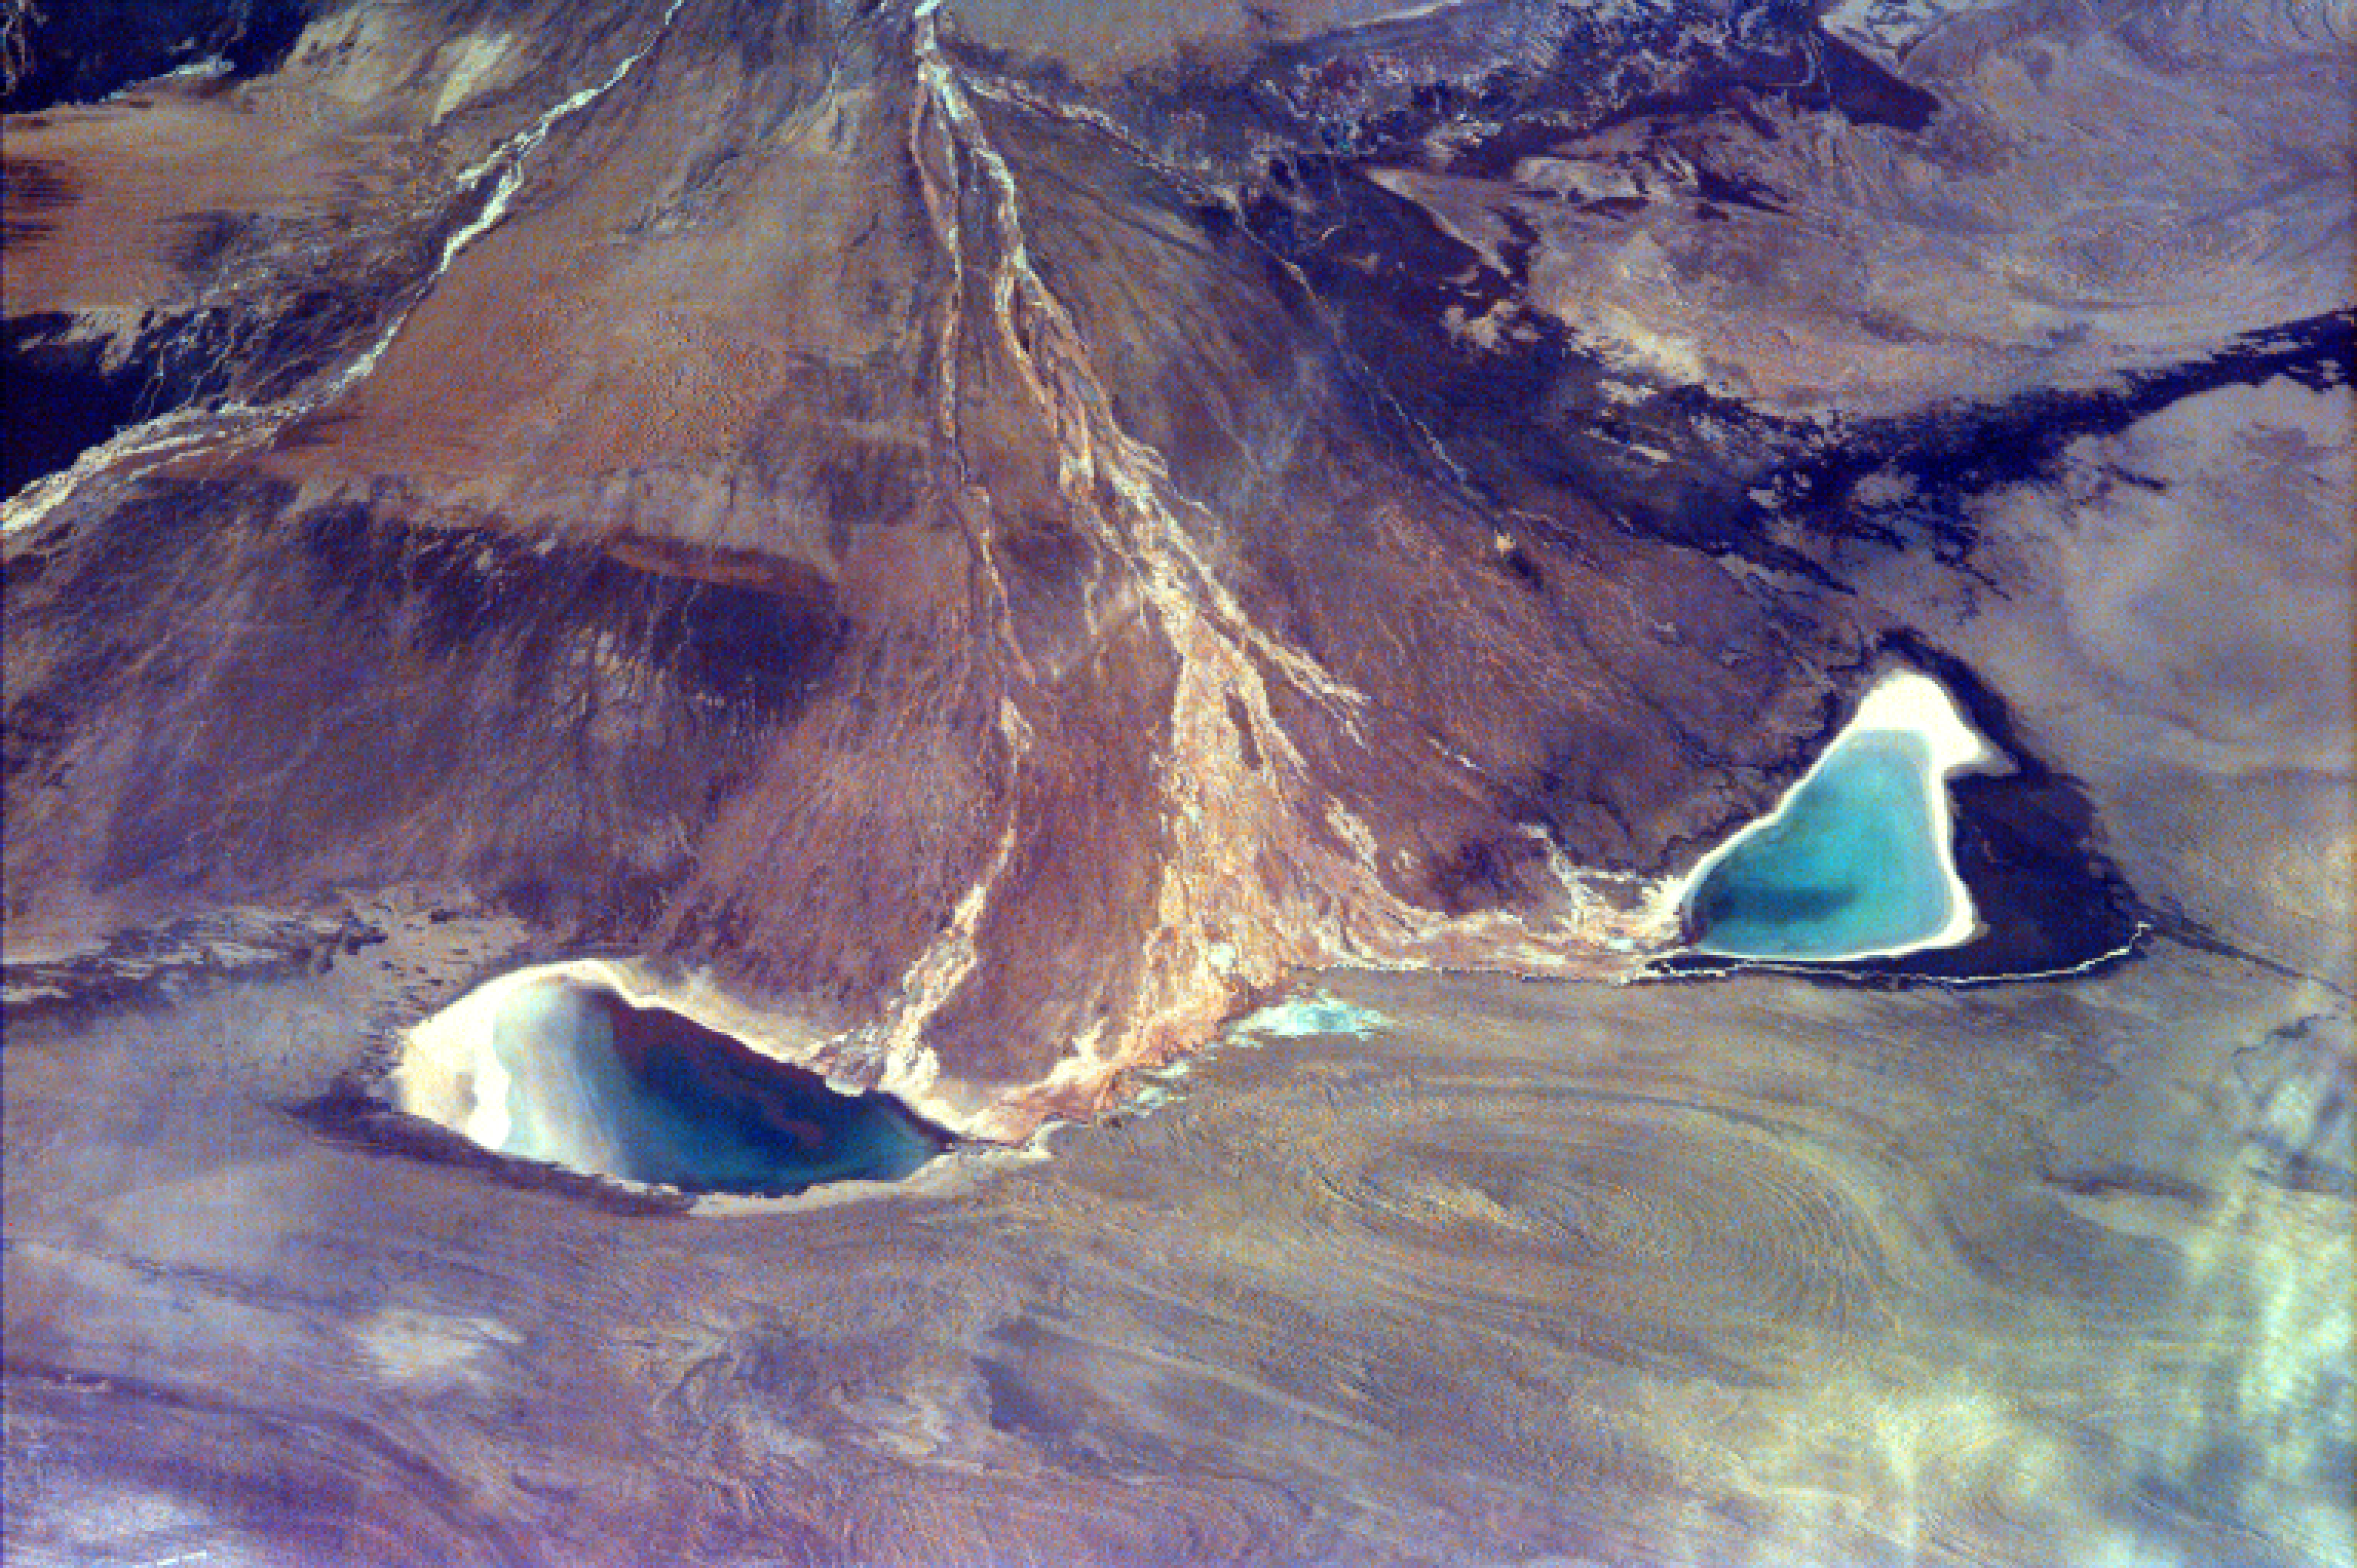

Alluvial fan in China

This image captures the beauty of a major alluvial fan in Tsinghai, a province of China. Tsinghai is located in Northwestern China and its lands are characterized by the high elevation of the Tibetan Plateau. The average elevation is 13,000 ft (4,000 m), but the region visible in the picture is in the Tsaidam Basin, a low-lying area whose lowest point is at an elevation of 8,700 ft. When a highland river flows into an area with a lower elevation, the river’s flow causes erosion of sediments from the higher area to the lower area. As this process continues, sediments of earth are deposited in the lower area and a fan-shaped deposit of sediments is formed, with the smallest part of the fan at the high-elevation river inlet. The resulting geographical feature is called an alluvial fan. Here, the inlet river Xi Taijnar He has formed an alluvial fan as its waters flow north into a lower elevation. The build-up of sediment deposits has caused the river to split into several segments that fan out to the northwest and northeast. This splitting up of the river has led to the formation of two major lakes at the edges of the alluvial fan: Xi Taijnar Hu, and Dong Taijnar Hu. Up until the 1940’s, the Tsaidam basin was home only to a small assemblage of farmers living in rural areas. Since World War II, however, mines have been founded throughout the region to take advantage of its rich mineral deposits of salt, potash and boron.

This image was taken from the Space Shuttle on January 22, 1997.

Photojournal note:
EarthKAM was formerly known as KidSat.

Credit: NASA/JPL/UCSD/JSC